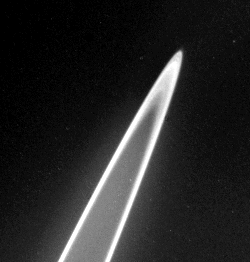

Rings of Jupiter

The rings of Jupiter proved to be unexpectedly bright when seen with the Sun nearly behind them. Strong forward scattering of sunlight is characteristic of small particles. This view was obtained by Voyager 2 on July 10 from a perspective inside the shadow of Jupiter. The distance of the spacecraft from the rings was about 1.5 million kilometers. Although the resolution has been degraded by camera motion during the time exposures, these images reveal the rings have some radial structure.

Credit: NASA/JPL